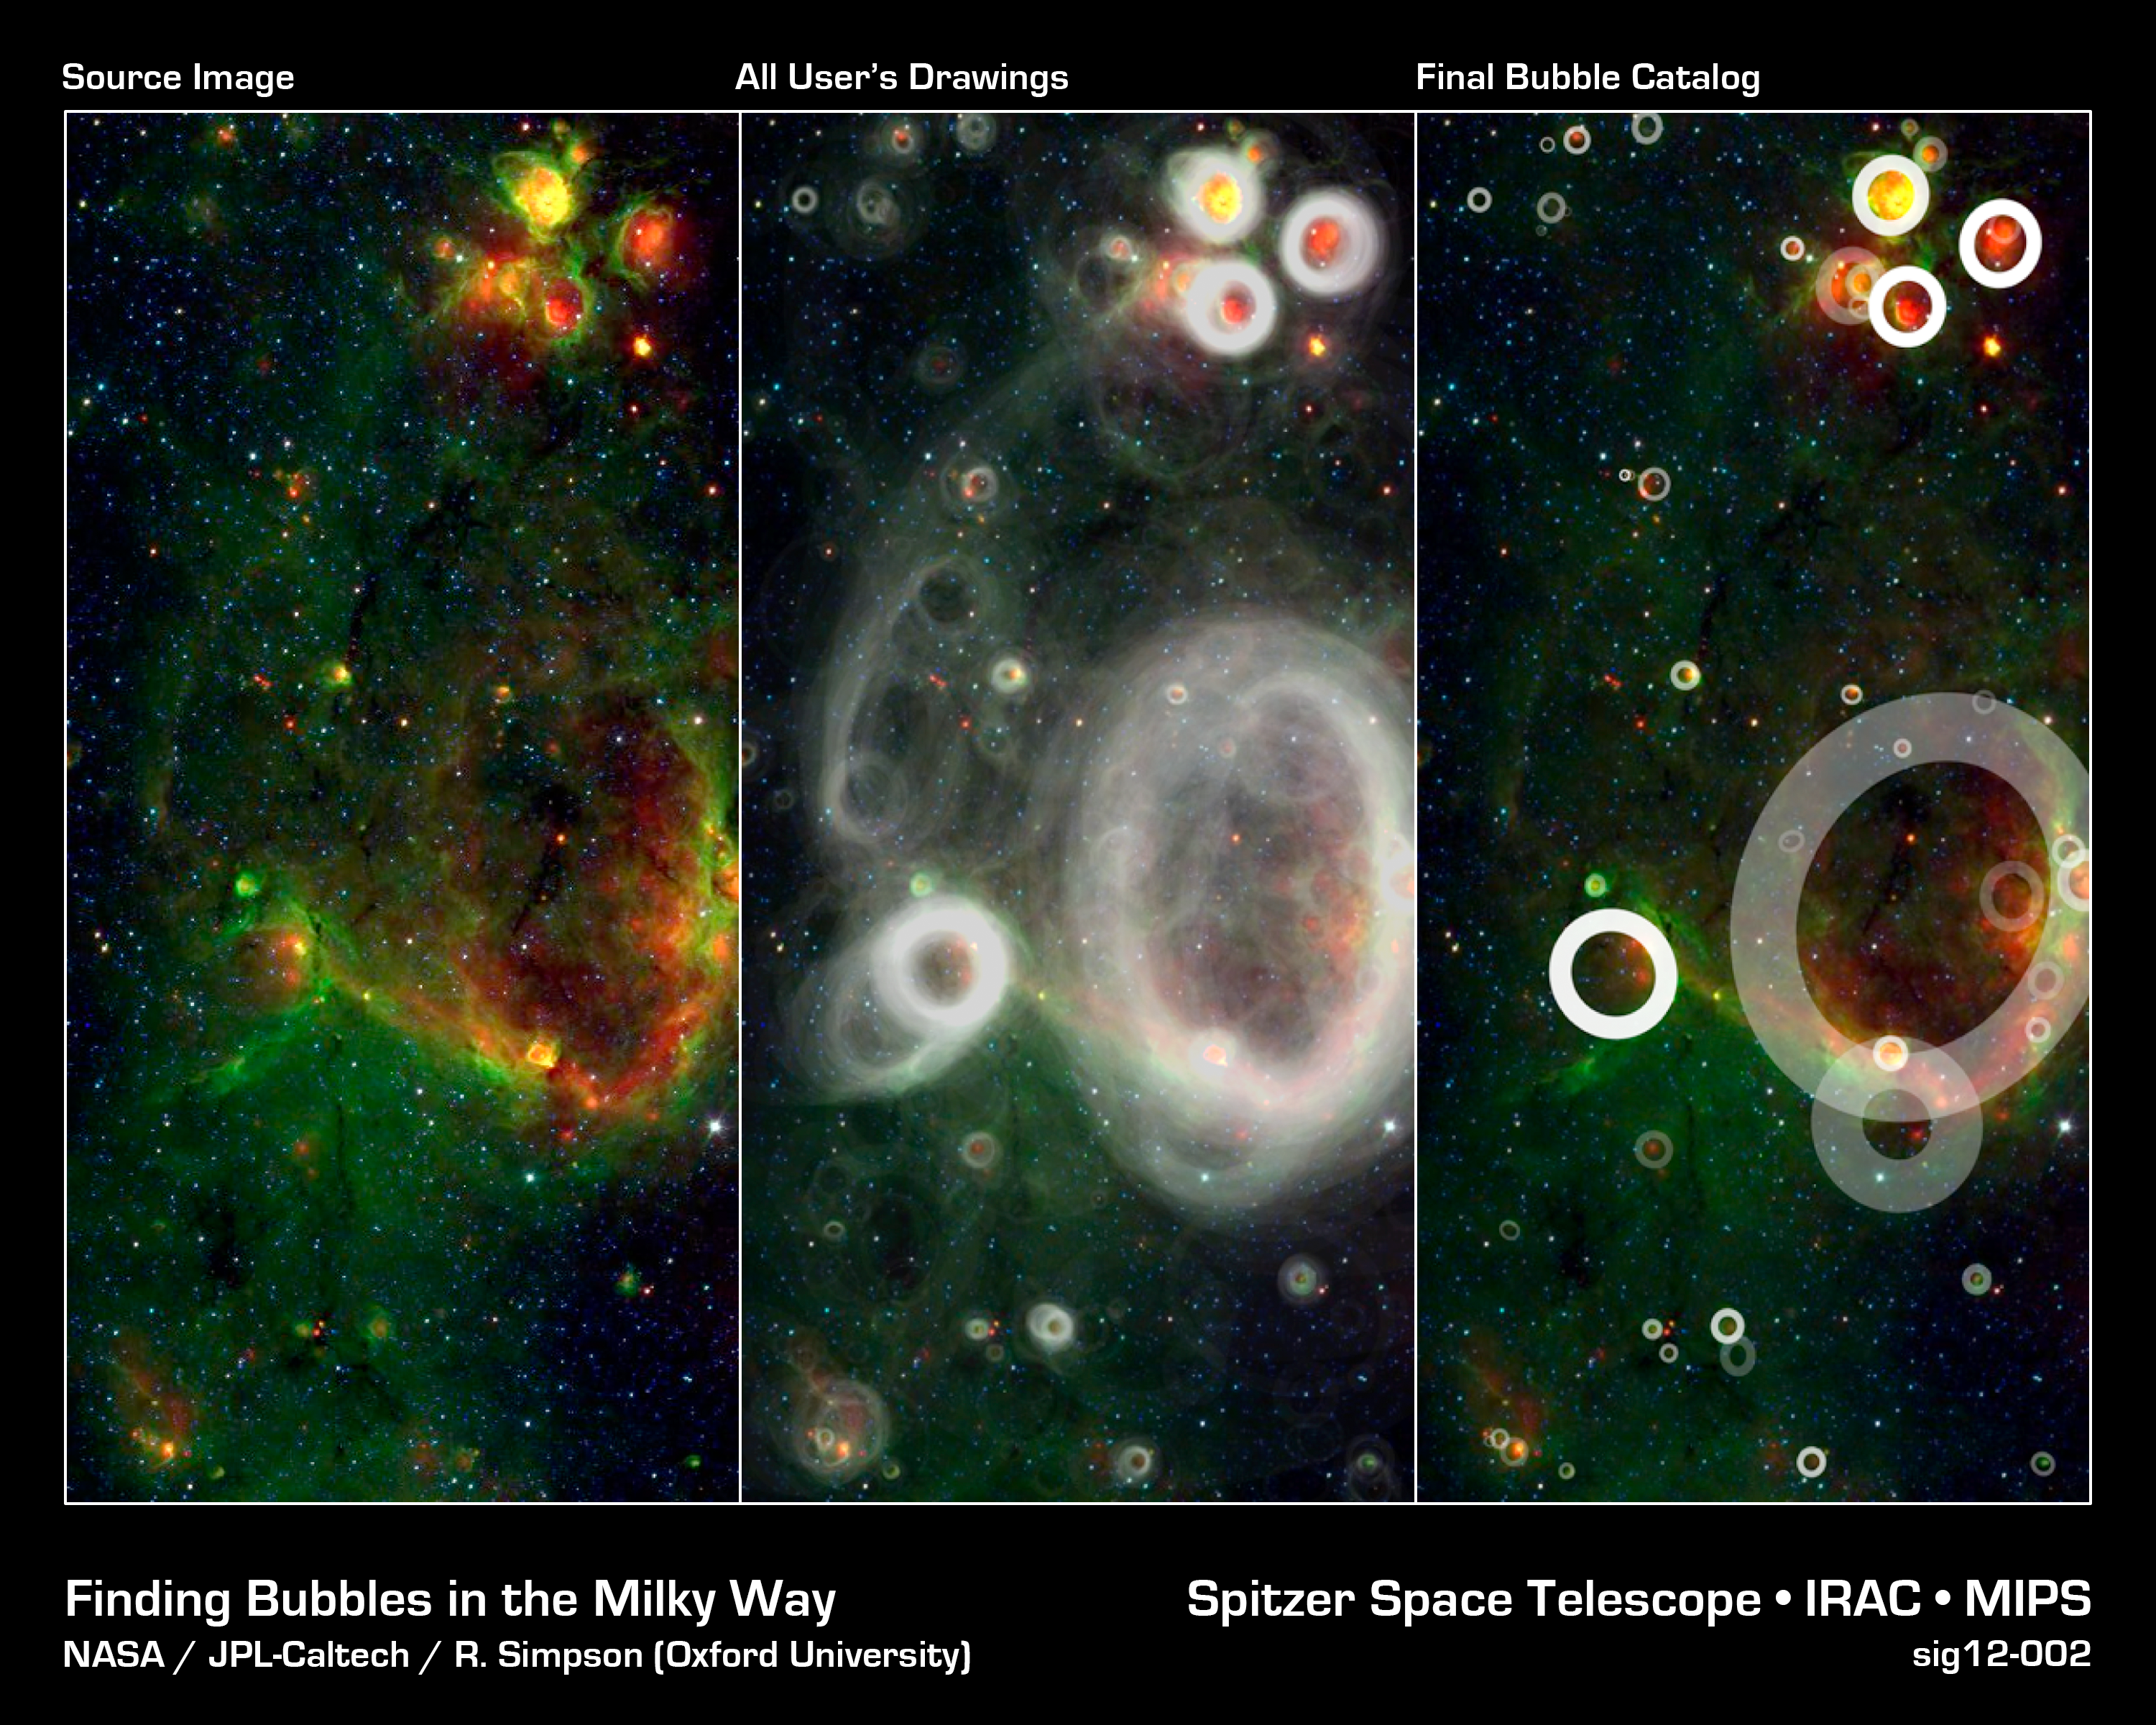

Finding Bubbles in the Milky Way

A huge team of volunteers from the general public has poured over observations from NASA's Spitzer Space Telescope and discovered more than 5,000 "bubbles" in the disk of our Milky Way galaxy. Young, hot stars blow these shells out into surrounding gas and dust, highlighting areas of brand new star formation.

Upwards of 35,000 "citizen scientists" sifted through the Spitzer infrared data as part of the online Milky Way Project to find these telltale bubbles. The users have turned up 10 times as many bubbles as previous surveys so far.

Volunteers for the project are shown a small section of Spitzers huge infrared Milky Way image (left) that they then scan for cosmic bubbles. Using a sophisticated drawing tool, the volunteers trace the shape and thickness of the bubbles.

All of the user drawings can be overlaid on top of one another to form a so-called heat map (middle). Features that have been identified repeatedly by many different users jump out, revealing the overall pattern of bubbles in this part of the galaxy.

At least five volunteers must flag a candidate bubble before it is included in the final catalog (right). The brightness of each bubble in the catalog is determined by its hit rate, or the fraction of users who traced it out. The faintest ones were identified by 10% of the users, while solid white indicates a hit rate of 50% or better.

After identifying all apparent bubbles, which can include wispy arcs of partially broken rings and the circles-within-circles of overlapping bubbles, volunteers get another of the 12,263 possible image sections to scrutinize. With so much sky to cover, it is clear why so many volunteers are needed to do this kind of science!

Credit: NASA/JPL-Caltech/R. Simpson (Oxford University)